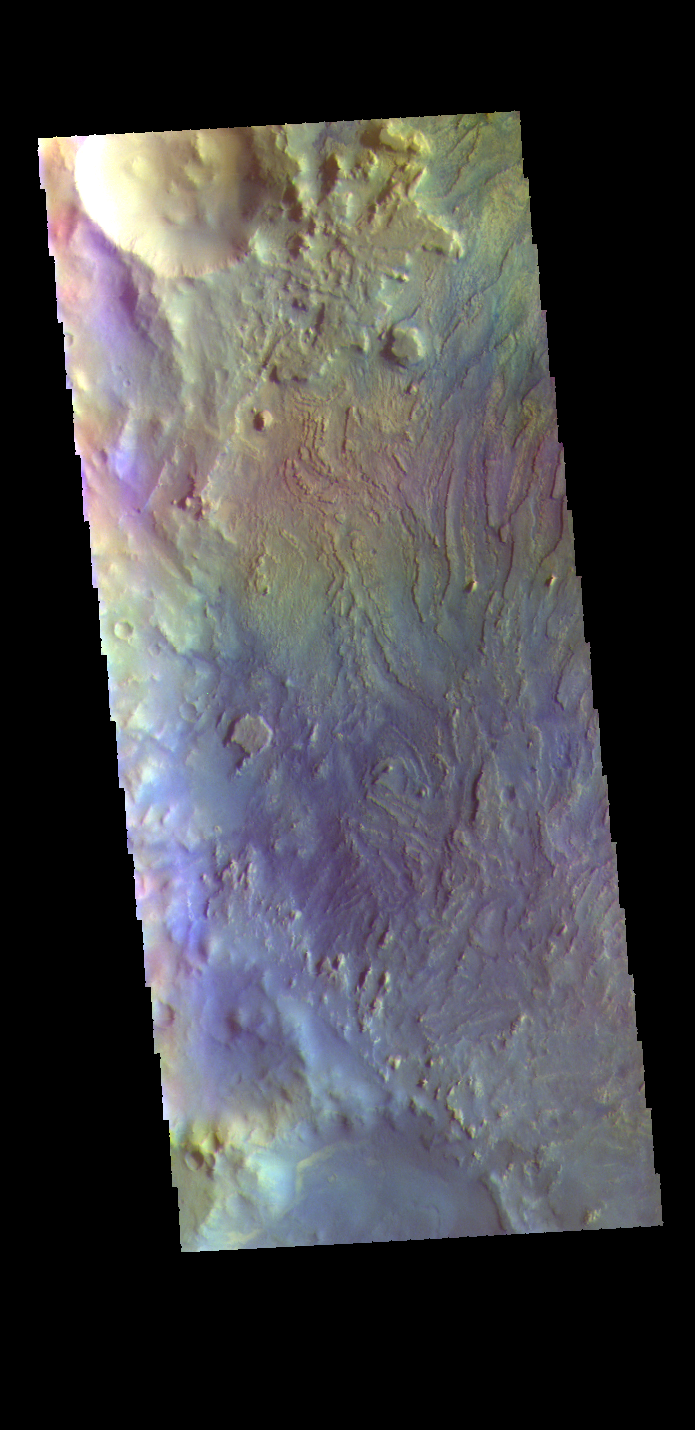

Crommelin Crater – False Color

This false color image shows part of the interior of Crommelin Crater. This crater contains a large mound of layered materials on the crater floor. This material was deposited after the crater formed. Crommelin Crater is one a several craters in the vicinity that contain large mounds of material on the crater floor. Crommelin Crater is 114 km (71 miles) in diameter and is located near Meridiani Planum.

The THEMIS VIS camera contains 5 filters. The data from different filters can be combined in multiple ways to create a false color image. These false color images may reveal subtle variations of the surface not easily identified in a single band image.

Credit: NASA/JPL-Caltech/ASU